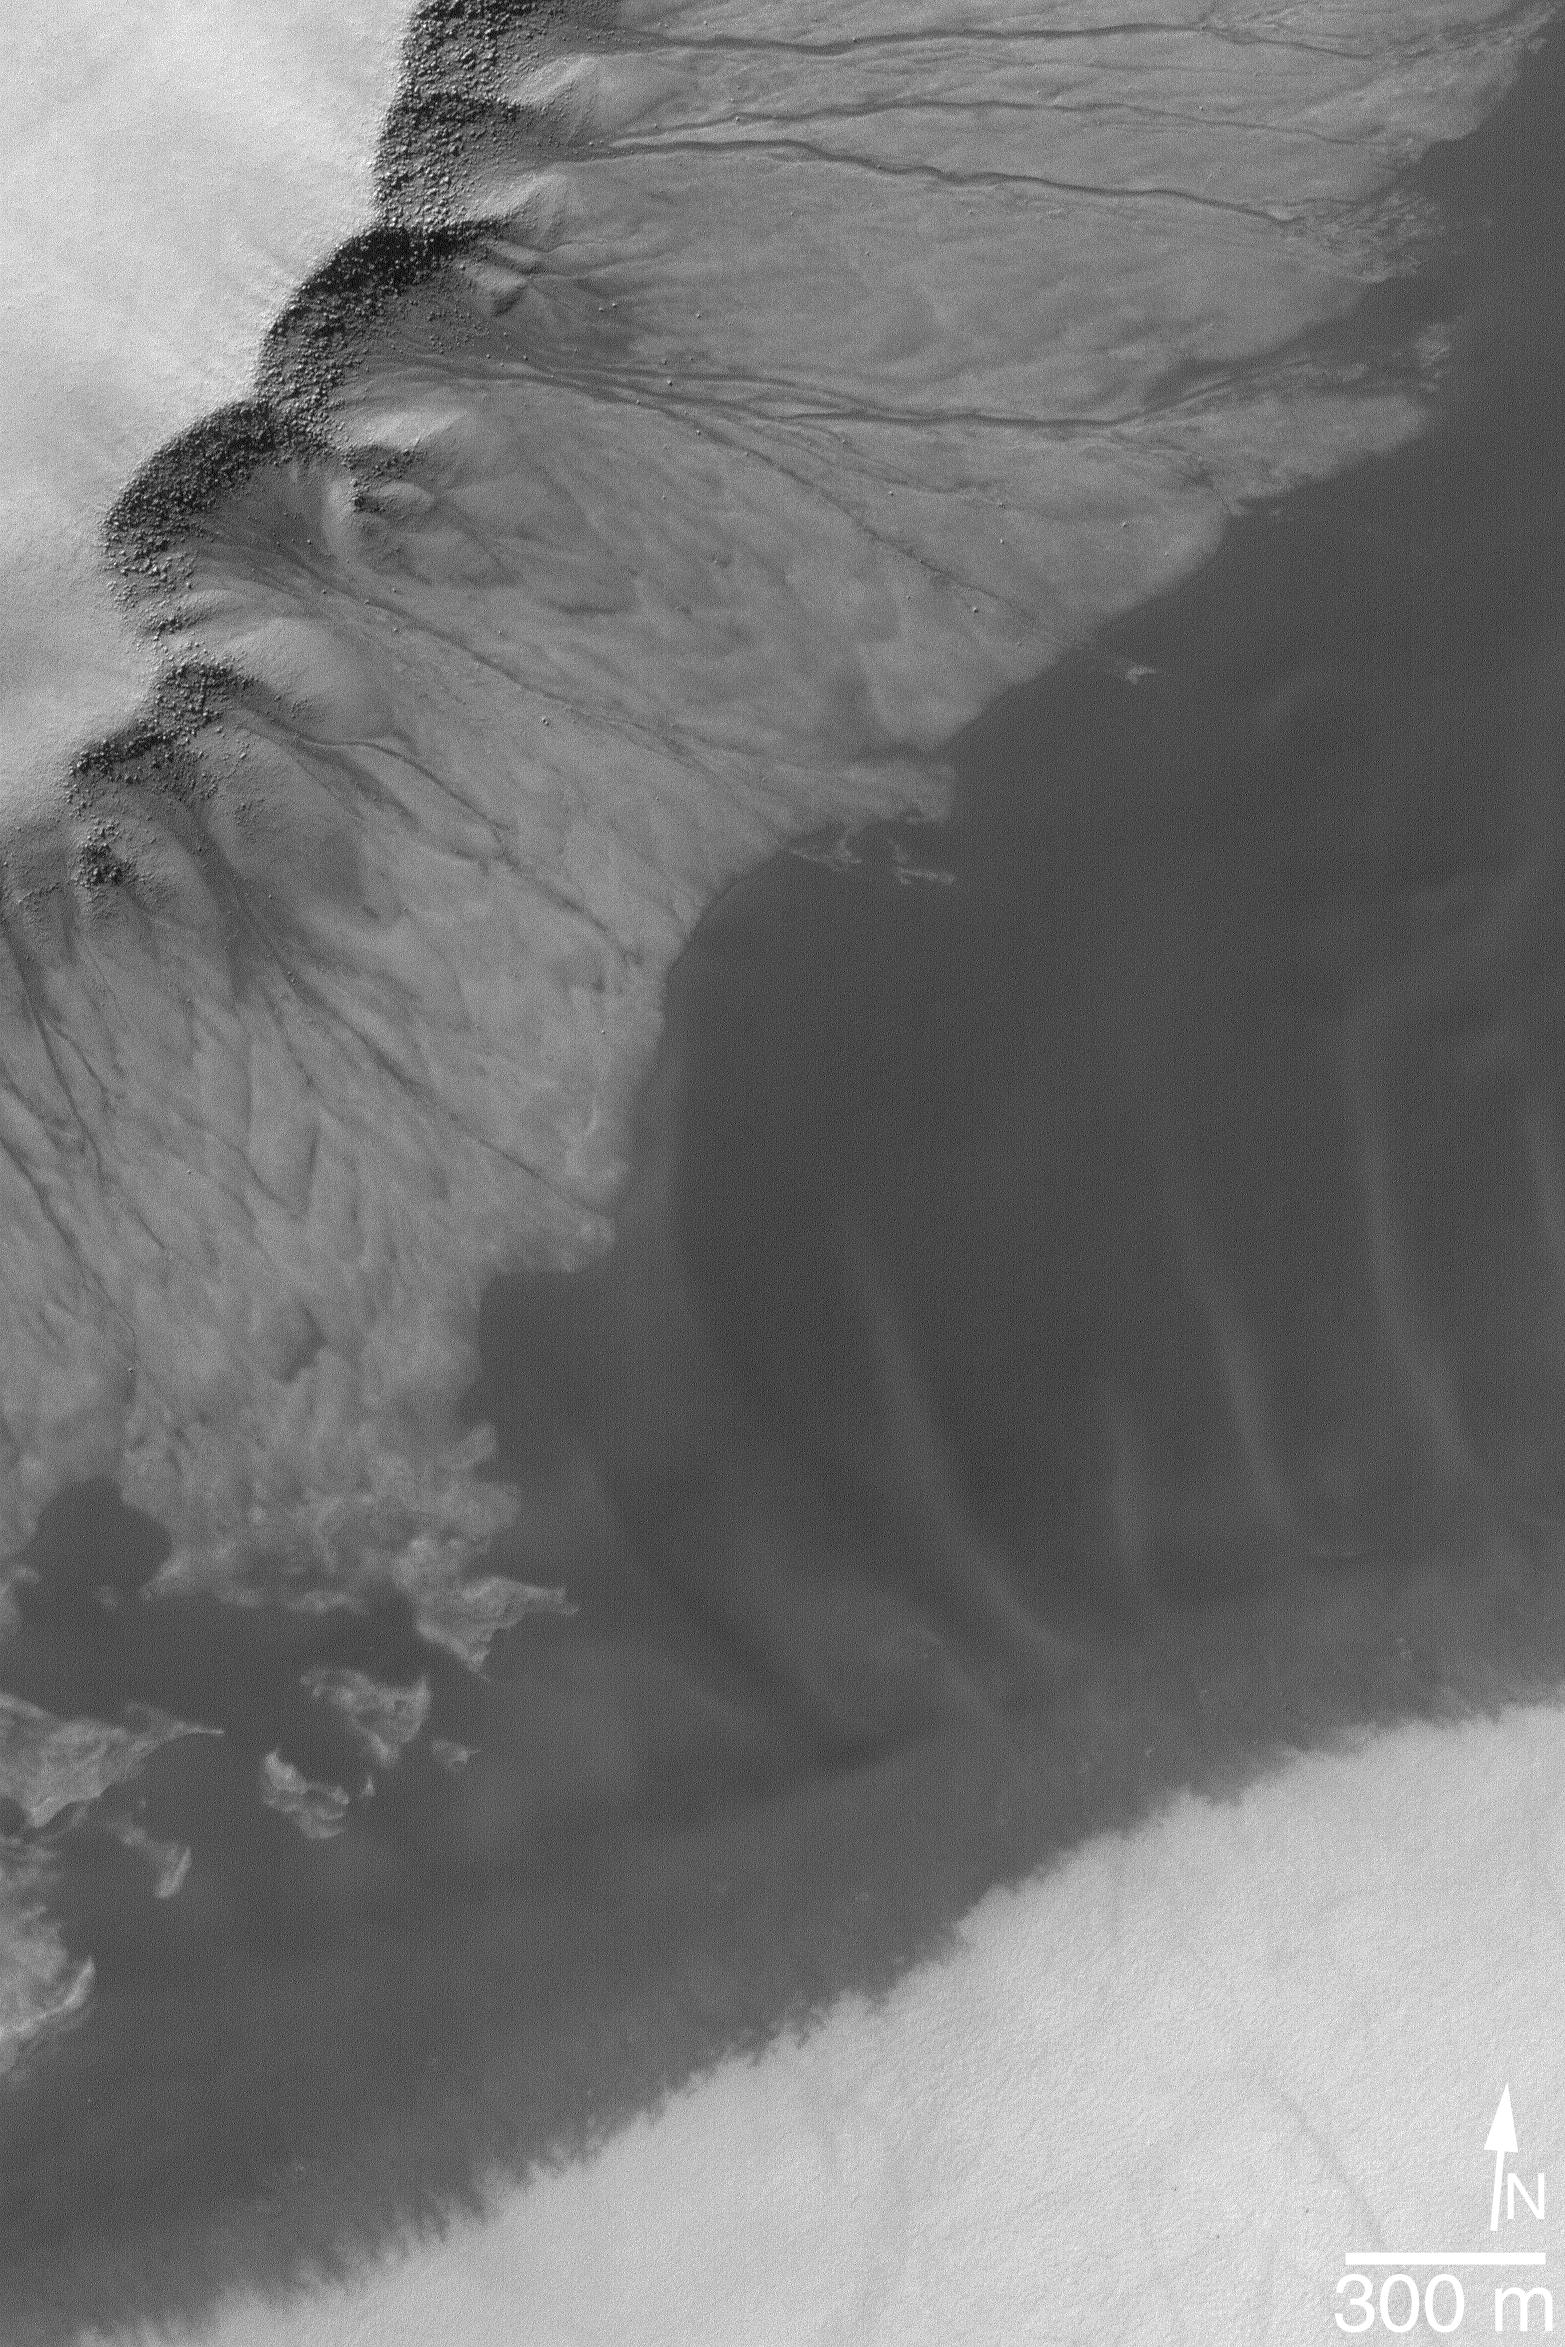

Gullies and Sand

15 December 2004
This Mars Global Surveyor (MGS) Mars Orbiter Camera (MOC) image shows gullies running down a slope on the side of a mesa in a pit in the south polar region of Mars. The dark material in this scene is windblown sand. These landforms are located near 70.9°S, 357.3°W. The image covers an area approximately 3 km (1.9 mi) wide and is illuminated by sunlight from the upper left.

Credit: NASA/JPL/Malin Space Science Systems